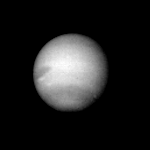

Neptune – Dark Oval

The large, dark oval spot in Neptune’s atmosphere is just coming into view in this picture returned from the Voyager 2 spacecraft on June 30, 1989. The spacecraft was about 83 million kilometers (51.5 million miles) from Neptune. Voyager scientists are interested in the dark oval cloud system, a very large system similar to Jupiter’s Great Red Spot. Contrast of the features in Neptune’s atmosphere is similar to that obtained at Saturn at about this same distance and lighting, whereas the features are similar to those seen at Jupiter. The Jet Propulsion Laboratory manages the Voyager Project for NASA’s Office of Space Science and Applications.

Credit: NASA/JPL